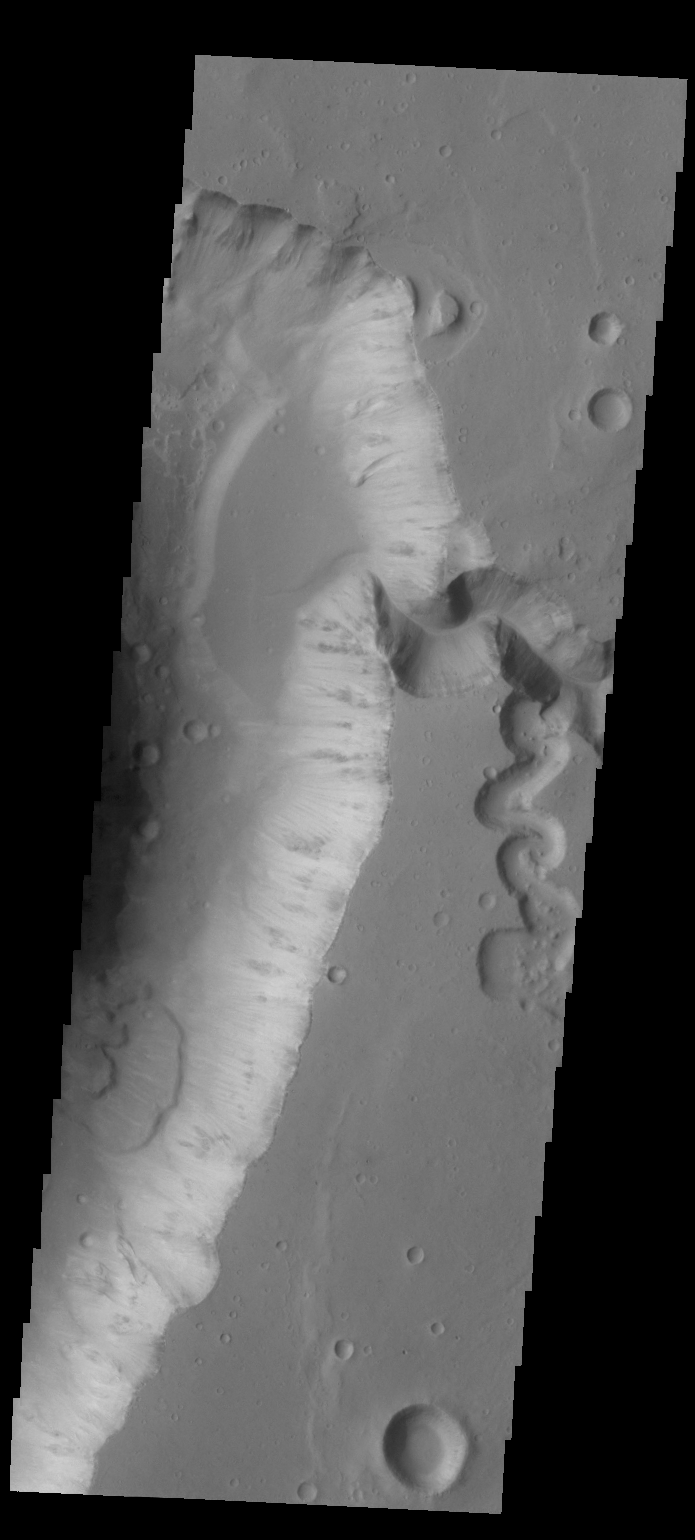

Shalbatana Vallis

Today’s VIS image shows several features in Shalbatana Vallis. There is a tributary channel that appears to have created a delta deposit in the upper half of the image, and several landslide deposits in the lower half of the image.

Credit: NASA/JPL-Caltech/ASU